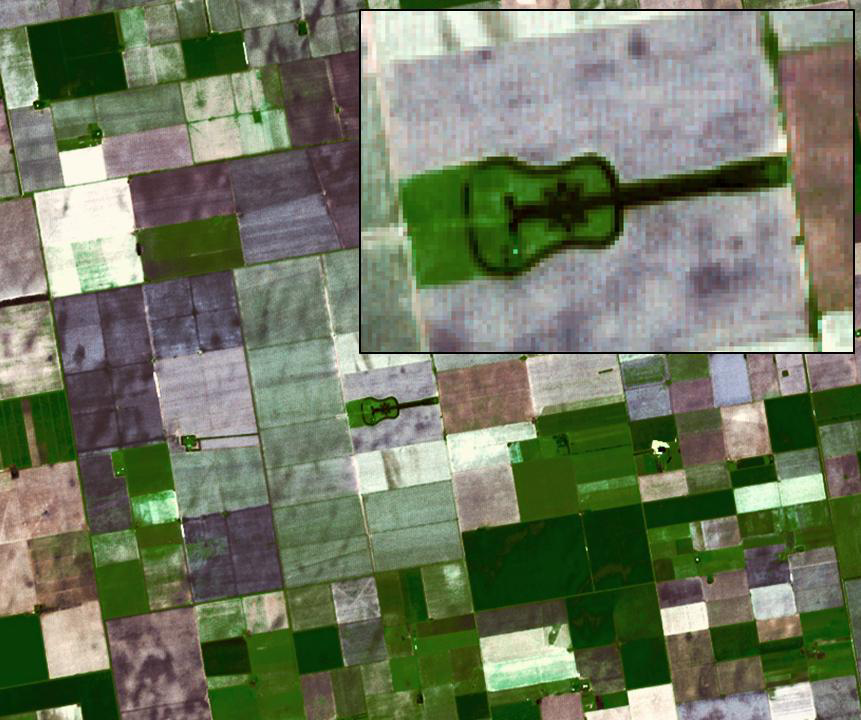

Argentina Forest

Located in the fertile agricultural region of Argentina’s Pampas is a guitar-shaped forest made up of cypress and eucalyptus trees. An Argentinian farmer planted the forest in memory of his departed wife. The image was acquired November 2, 2007, covers an area of 10.2 by 12.3 km, and is located at 33.9 degrees south, 64 degrees west.

With its 14 spectral bands from the visible to the thermal infrared wavelength region and its high spatial resolution of 15 to 90 meters (about 50 to 300 feet), ASTER images Earth to map and monitor the changing surface of our planet. ASTER is one of five Earth-observing instruments launched Dec. 18, 1999, on Terra. The instrument was built by Japan’s Ministry of Economy, Trade and Industry. A joint U.S./Japan science team is responsible for validation and calibration of the instrument and data products.

The broad spectral coverage and high spectral resolution of ASTER provides scientists in numerous disciplines with critical information for surface mapping and monitoring of dynamic conditions and temporal change. Example applications are: monitoring glacial advances and retreats; monitoring potentially active volcanoes; identifying crop stress; determining cloud morphology and physical properties; wetlands evaluation; thermal pollution monitoring; coral reef degradation; surface temperature mapping of soils and geology; and measuring surface heat balance.

The U.S. science team is located at NASA’s Jet Propulsion Laboratory, Pasadena, Calif. The Terra mission is part of NASA’s Science Mission Directorate, Washington, D.C.

Credit: NASA/GSFC/METI/ERSDAC/JAROS, and U.S./Japan ASTER Science Team